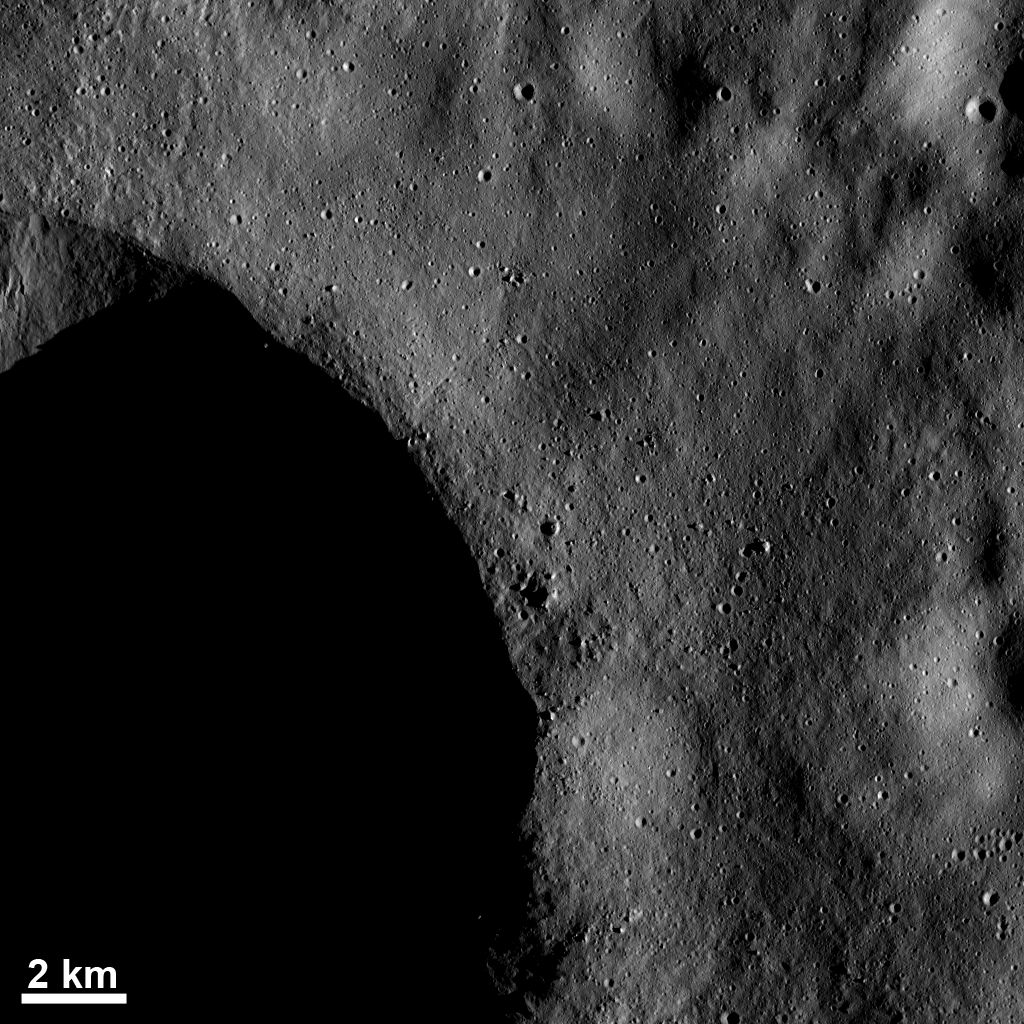

Blocks of Ejected Material and Small Craters Near a Crater Rim

The low sun elevation in this Dawn framing camera (FC) image of Vesta enhances small topographic details near the rim of the large crater, part of which is visible in the bottom left of the image. While most of this large crater is in shadow, the sunlit part of the image reveals boulders, which are house-sized or even larger. These boulders are recognized by their bright right sides that face towards the sun and their shadowed left sides that face away from the sun. The boulders were ejected when the large crater was formed and were emplaced near the crater rim. Also, numerous smaller craters are seen in this image, some of which may also have been formed by material ejected from the large crater.

This image is located in Vesta’s Bellicia quadrangle, in Vesta’s northern hemisphere. NASA’s Dawn spacecraft obtained this image with its framing camera on Dec. 13, 2011. This image was taken through the camera’s clear filter. The distance to the surface of Vesta is 198 kilometers (123 miles) and the image has a resolution of about 19 meters (62 feet) per pixel. This image was acquired during the LAMO (low-altitude mapping orbit) phase of the mission.

The Dawn mission to Vesta and Ceres is managed by NASA’s Jet Propulsion Laboratory, a division of the California Institute of Technology in Pasadena, for NASA’s Science Mission Directorate, Washington D.C. UCLA is responsible for overall Dawn mission science. The Dawn framing cameras have been developed and built under the leadership of the Max Planck Institute for Solar System Research, Katlenburg-Lindau, Germany, with significant contributions by DLR German Aerospace Center, Institute of Planetary Research, Berlin, and in coordination with the Institute of Computer and Communication Network Engineering, Braunschweig. The Framing Camera project is funded by the Max Planck Society, DLR, and NASA/JPL.

Credit: NASA/JPL-Caltech/UCLA/MPS/DLR/IDA